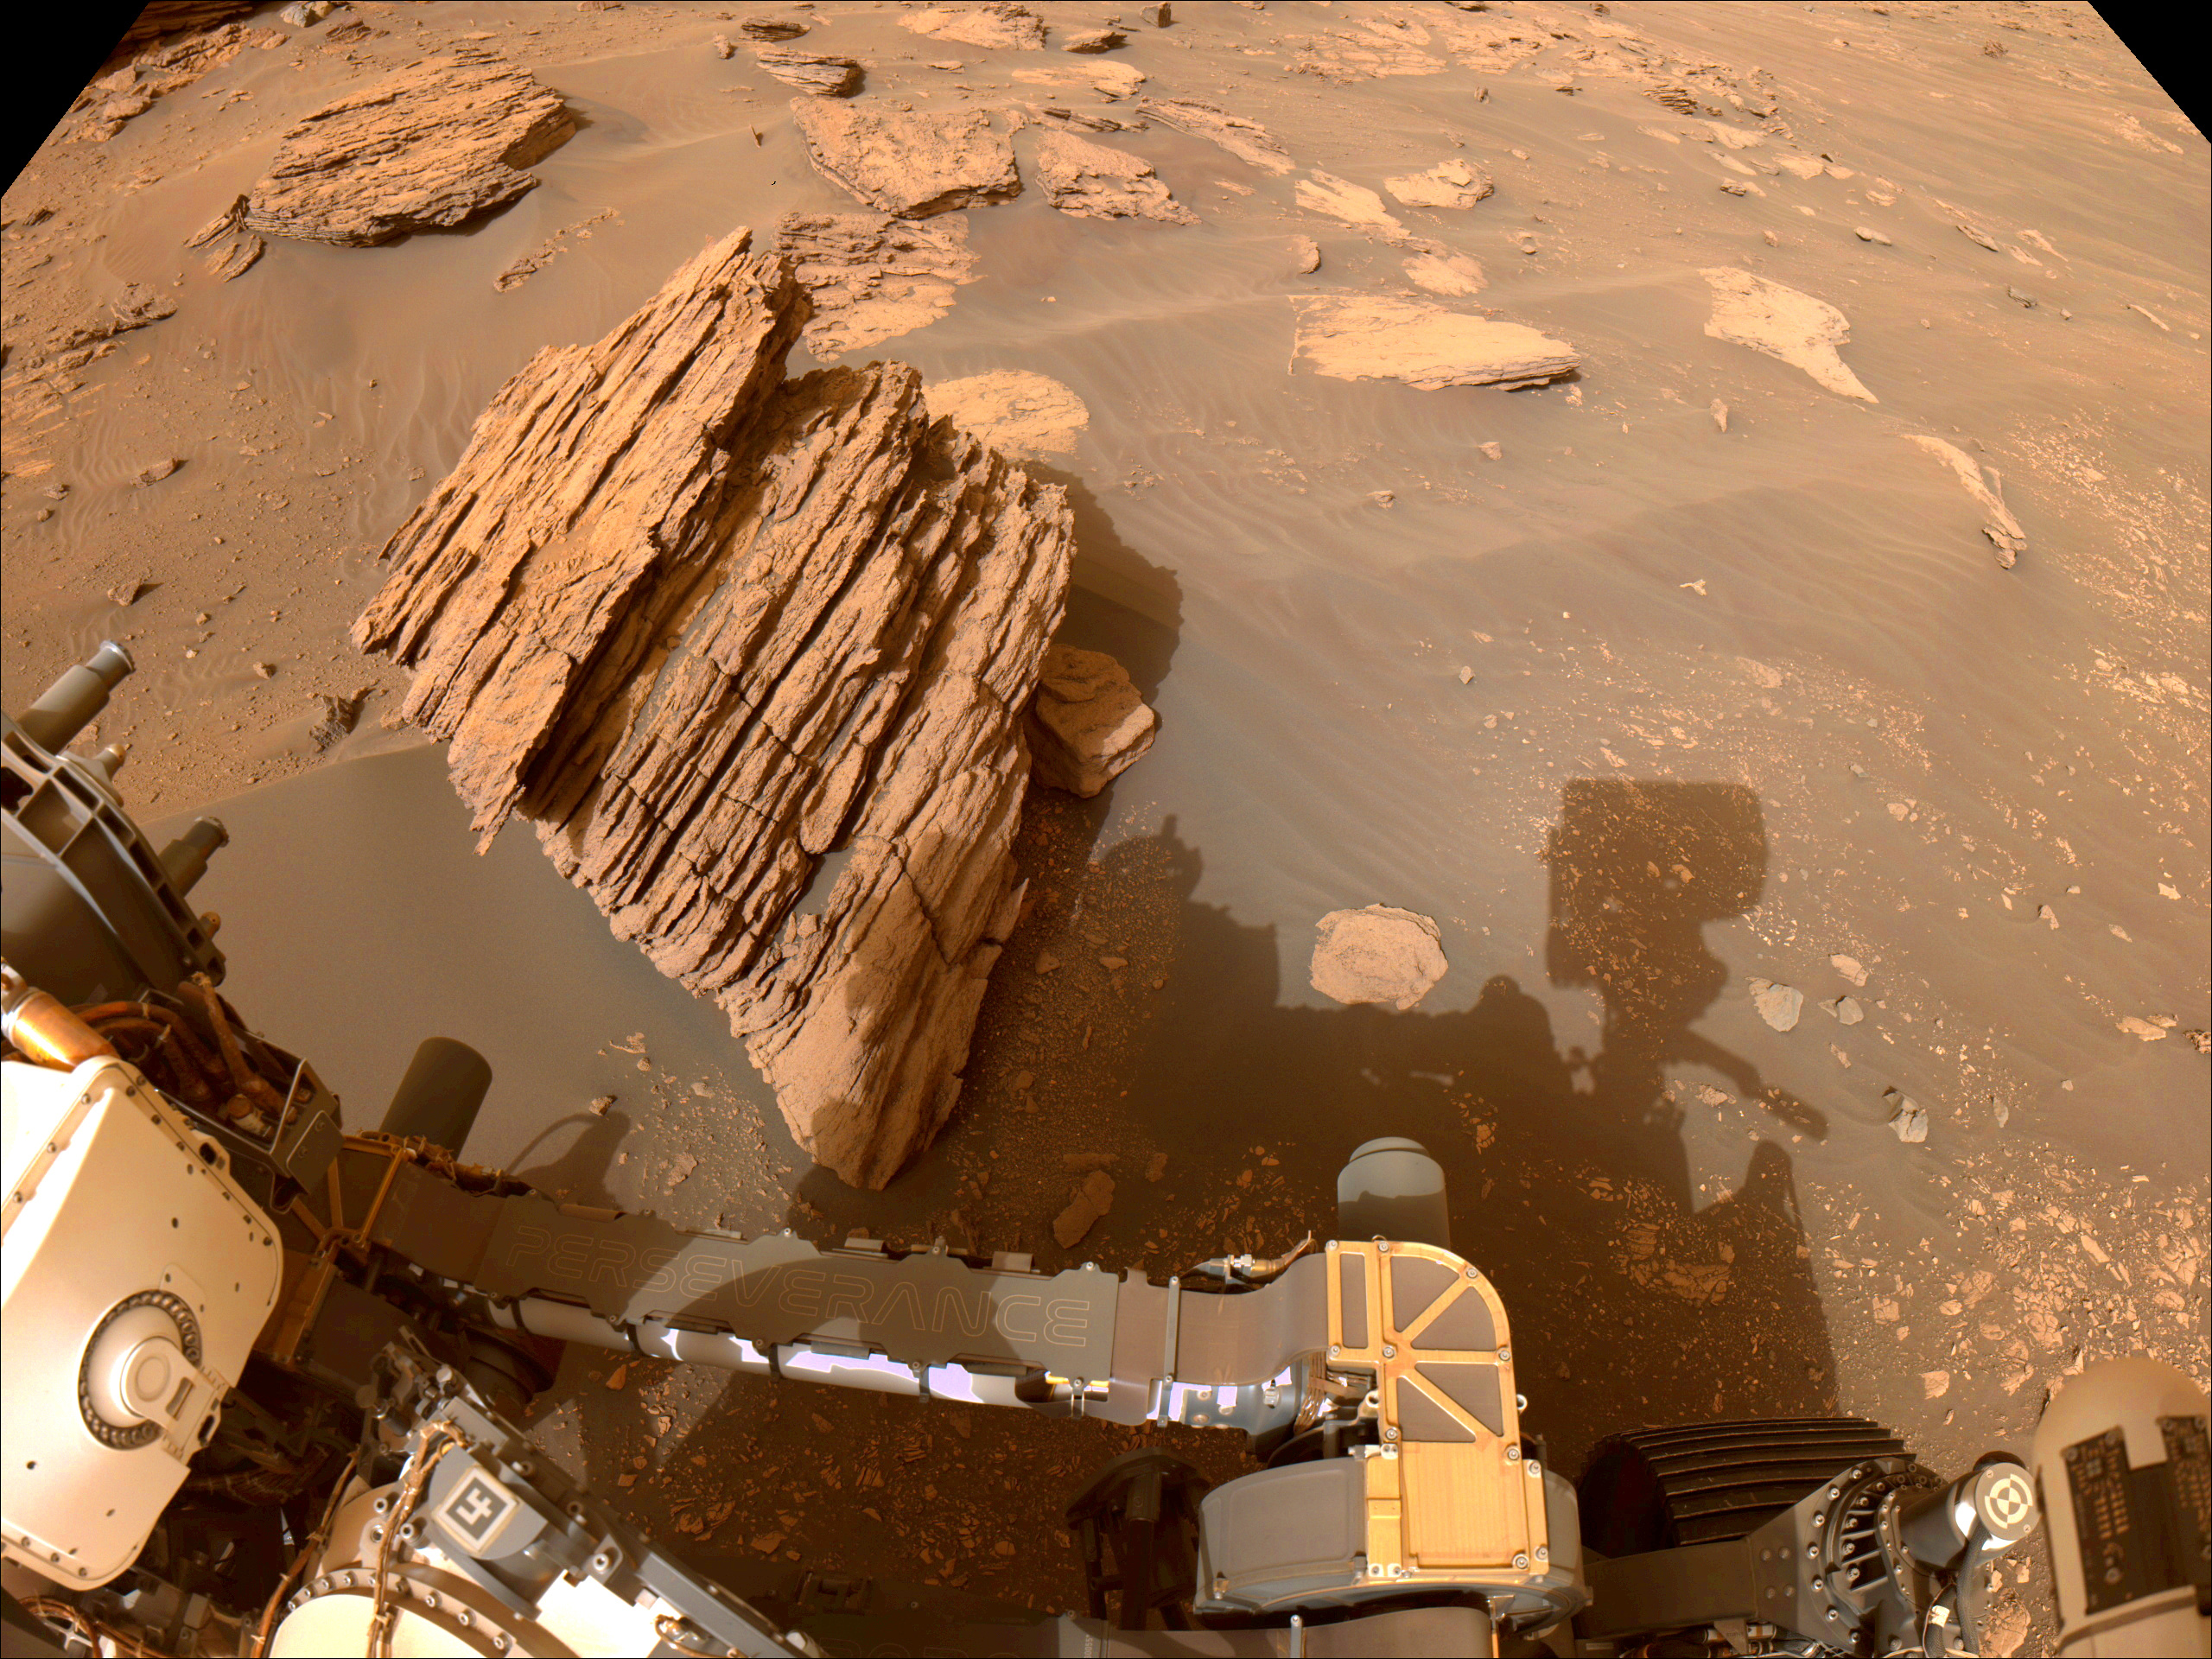

Perseverance’s Navcam Views Bettys Rock

NASA’s Perseverance Mars rover captured this image of “Bettys Rock” using one of the rover navigation cameras on June 20, 2022, the 474th Martian day, or sol, of the mission.

The rock is named after Bettys Rock in Shenandoah National Park.

A key objective for Perseverance’s mission on Mars is astrobiology, including the search for signs of ancient microbial life. The rover will characterize the planet’s geology and past climate, pave the way for human exploration of the Red Planet, and be the first mission to collect and cache Martian rock and regolith (broken rock and dust).

Subsequent NASA missions, in cooperation with ESA (European Space Agency), would send spacecraft to Mars to collect these sealed samples from the surface and return them to Earth for in-depth analysis.

The Mars 2020 Perseverance mission is part of NASA’s Moon to Mars exploration approach, which includes Artemis missions to the Moon that will help prepare for human exploration of the Red Planet.

JPL, which is managed for NASA by Caltech in Pasadena, California, built and manages operations of the Perseverance rover.

Credit: NASA/JPL-Caltech